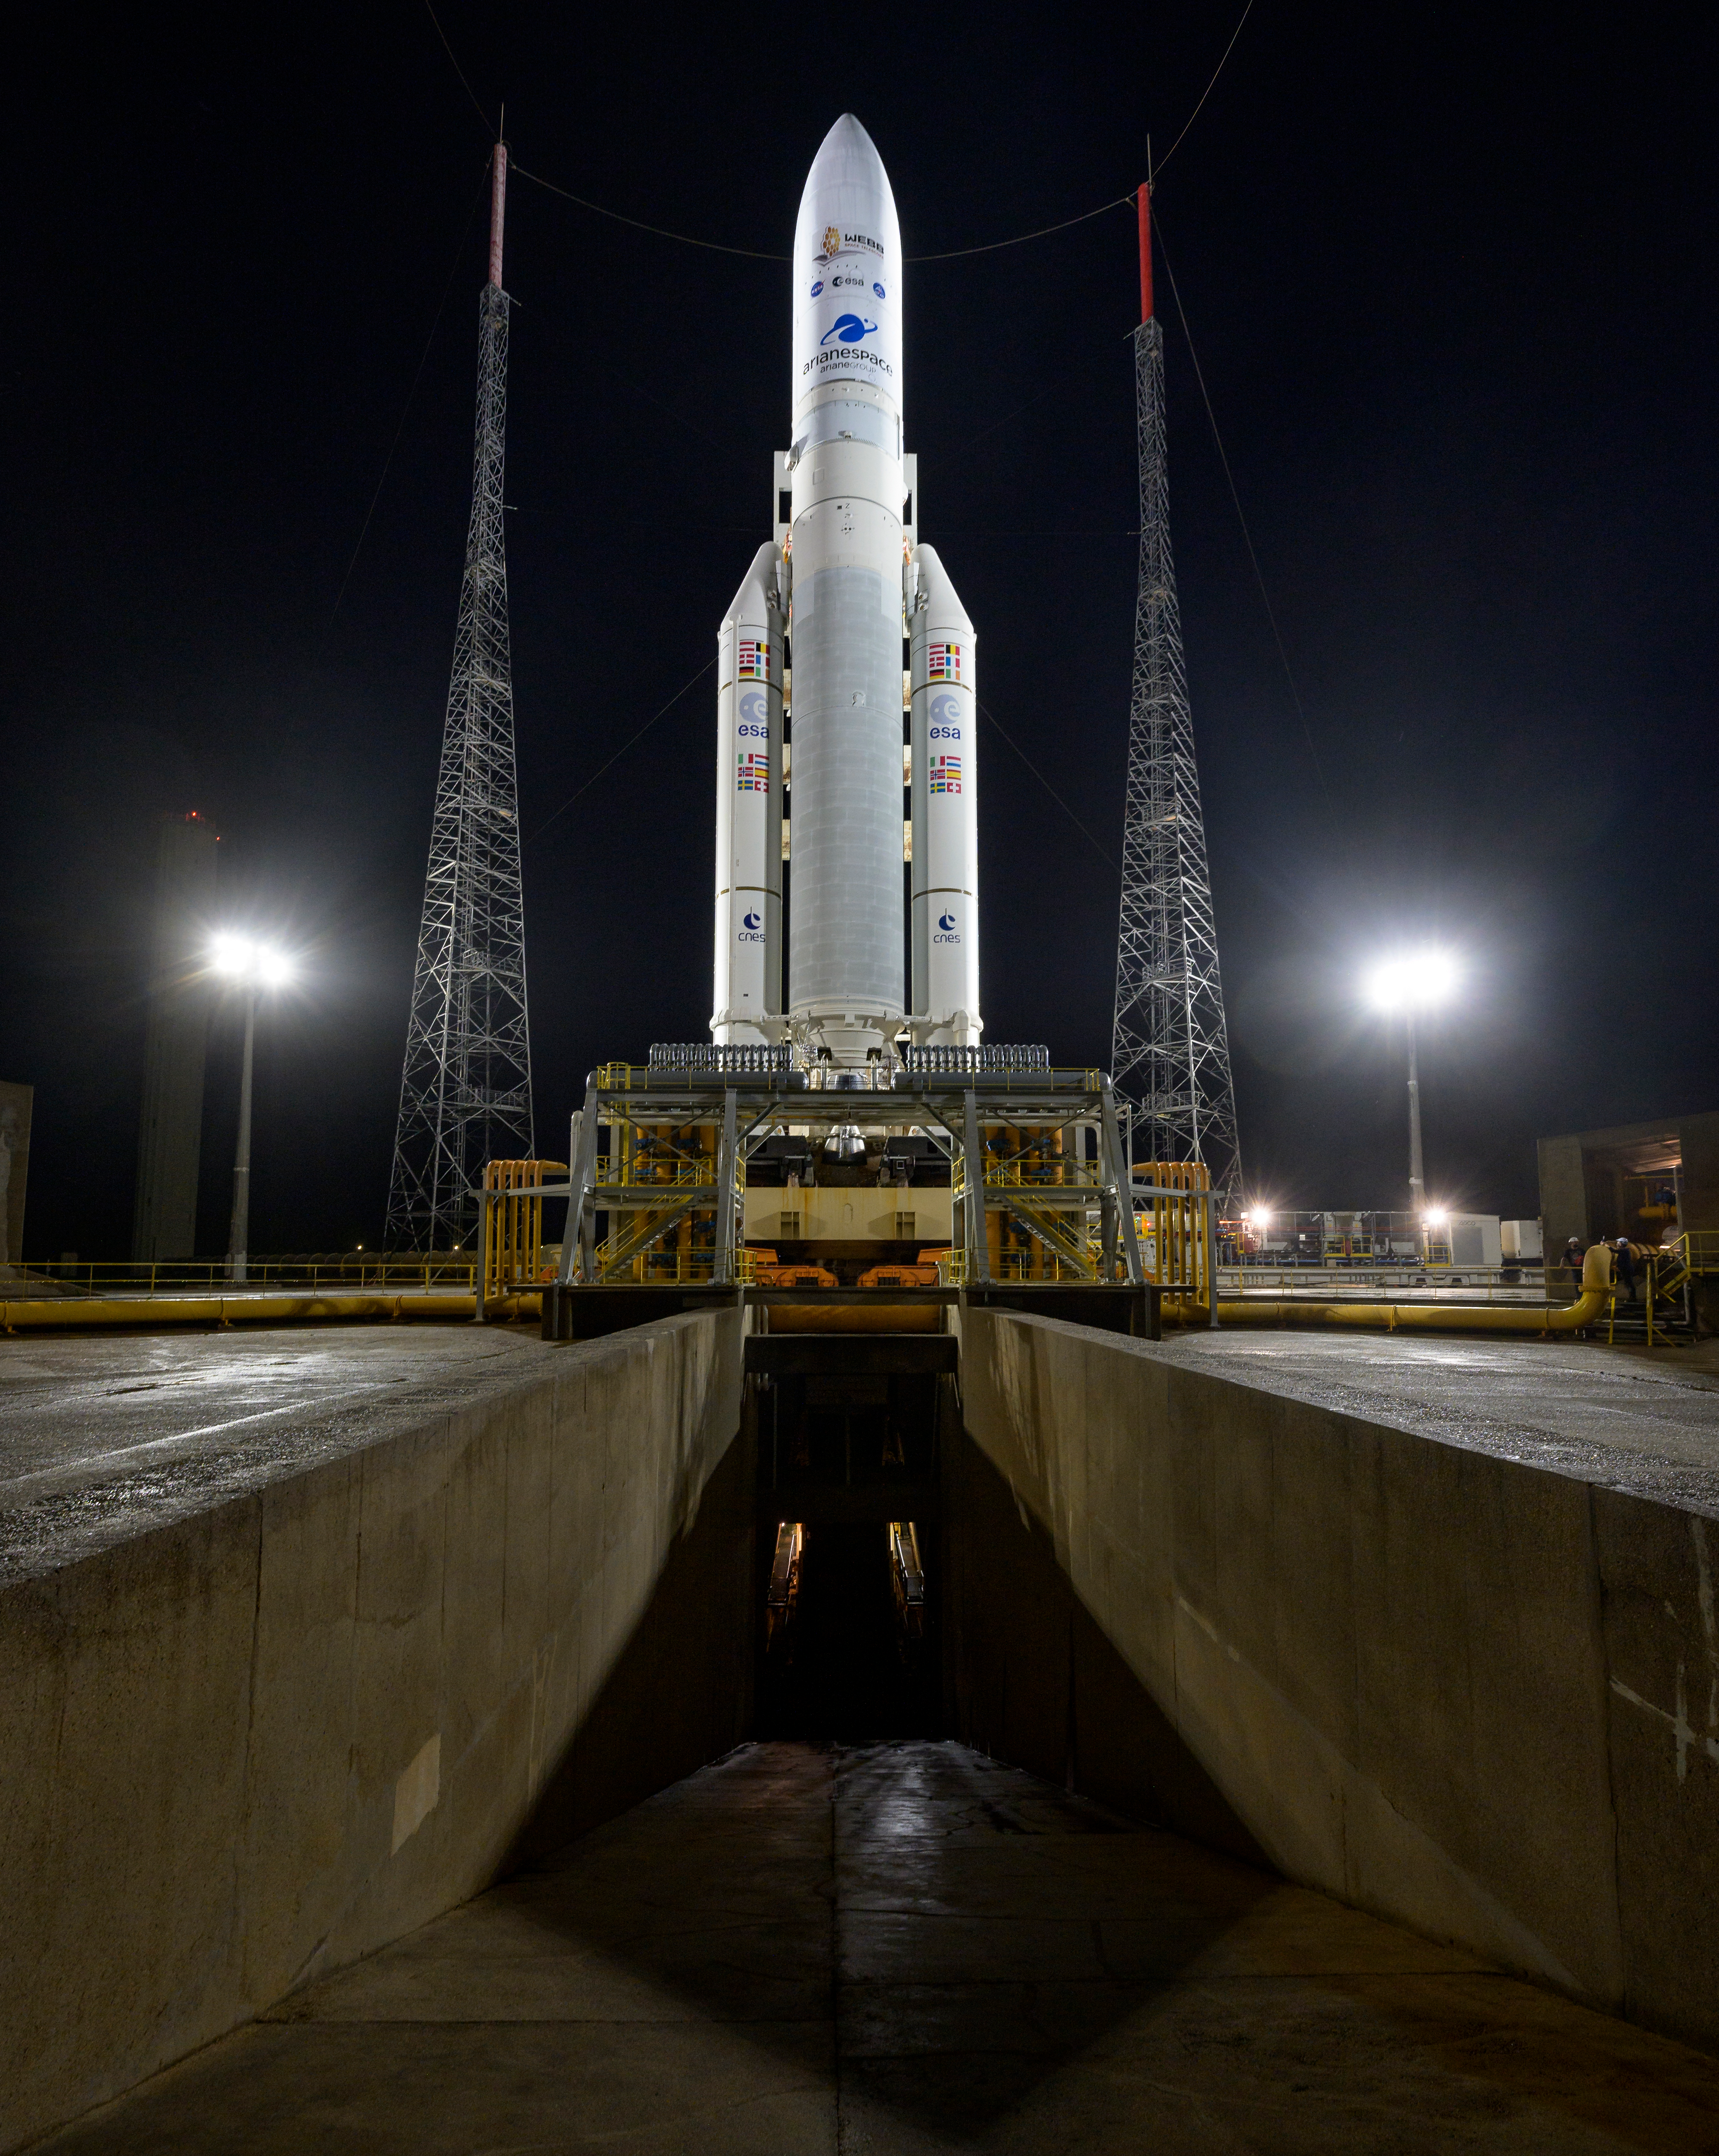

Ariane 5 with James Webb Space Telescope Prelaunch

Arianespace's Ariane 5 rocket with NASA’s James Webb Space Telescope onboard, is seen at the launch pad, Thursday, Dec. 23, 2021, at Europe’s Spaceport, the Guiana Space Center in Kourou, French Guiana. The James Webb Space Telescope (sometimes called JWST or Webb) is a large infrared telescope with a 21.3 foot (6.5 meter) primary mirror. The observatory will study every phase of cosmic history—from within our solar system to the most distant observable galaxies in the early universe.

Credit: NASA/Bill Ingalls